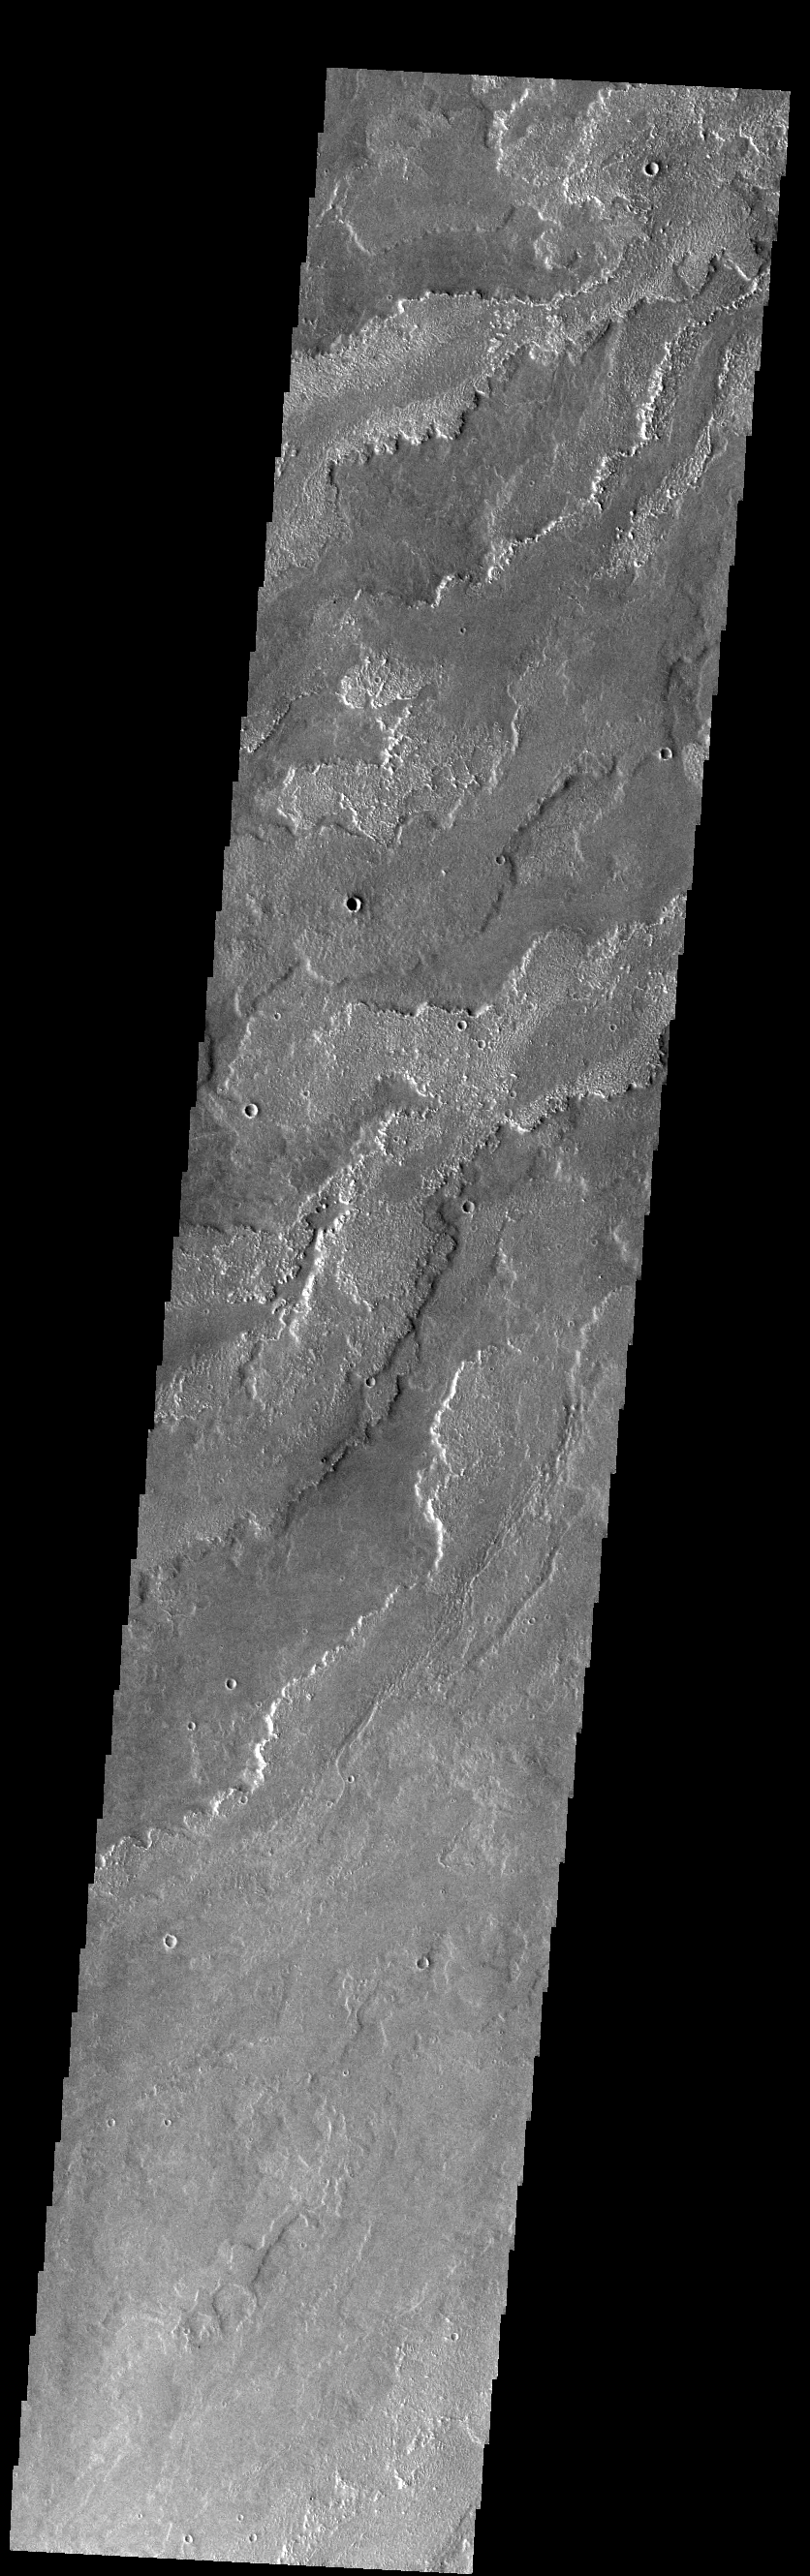

Daedalia Planum

Today’s VIS image shows a small portion of the immense lava flows that originated from Arsia Mons. Arsia Mons is the southernmost of the three large aligned volcanoes in the Tharsis region. Arsia Mons’ last eruption was 10s of million years ago. The different surface textures are created by differences in the lava viscosity and cooling rates. The lobate margins of each flow can be traced back to the start of each flow — or to the point where they are covered by younger flows. Flows in Daedalia Planum can be as long as 180 km.

Credit: NASA/JPL-Caltech/ASU